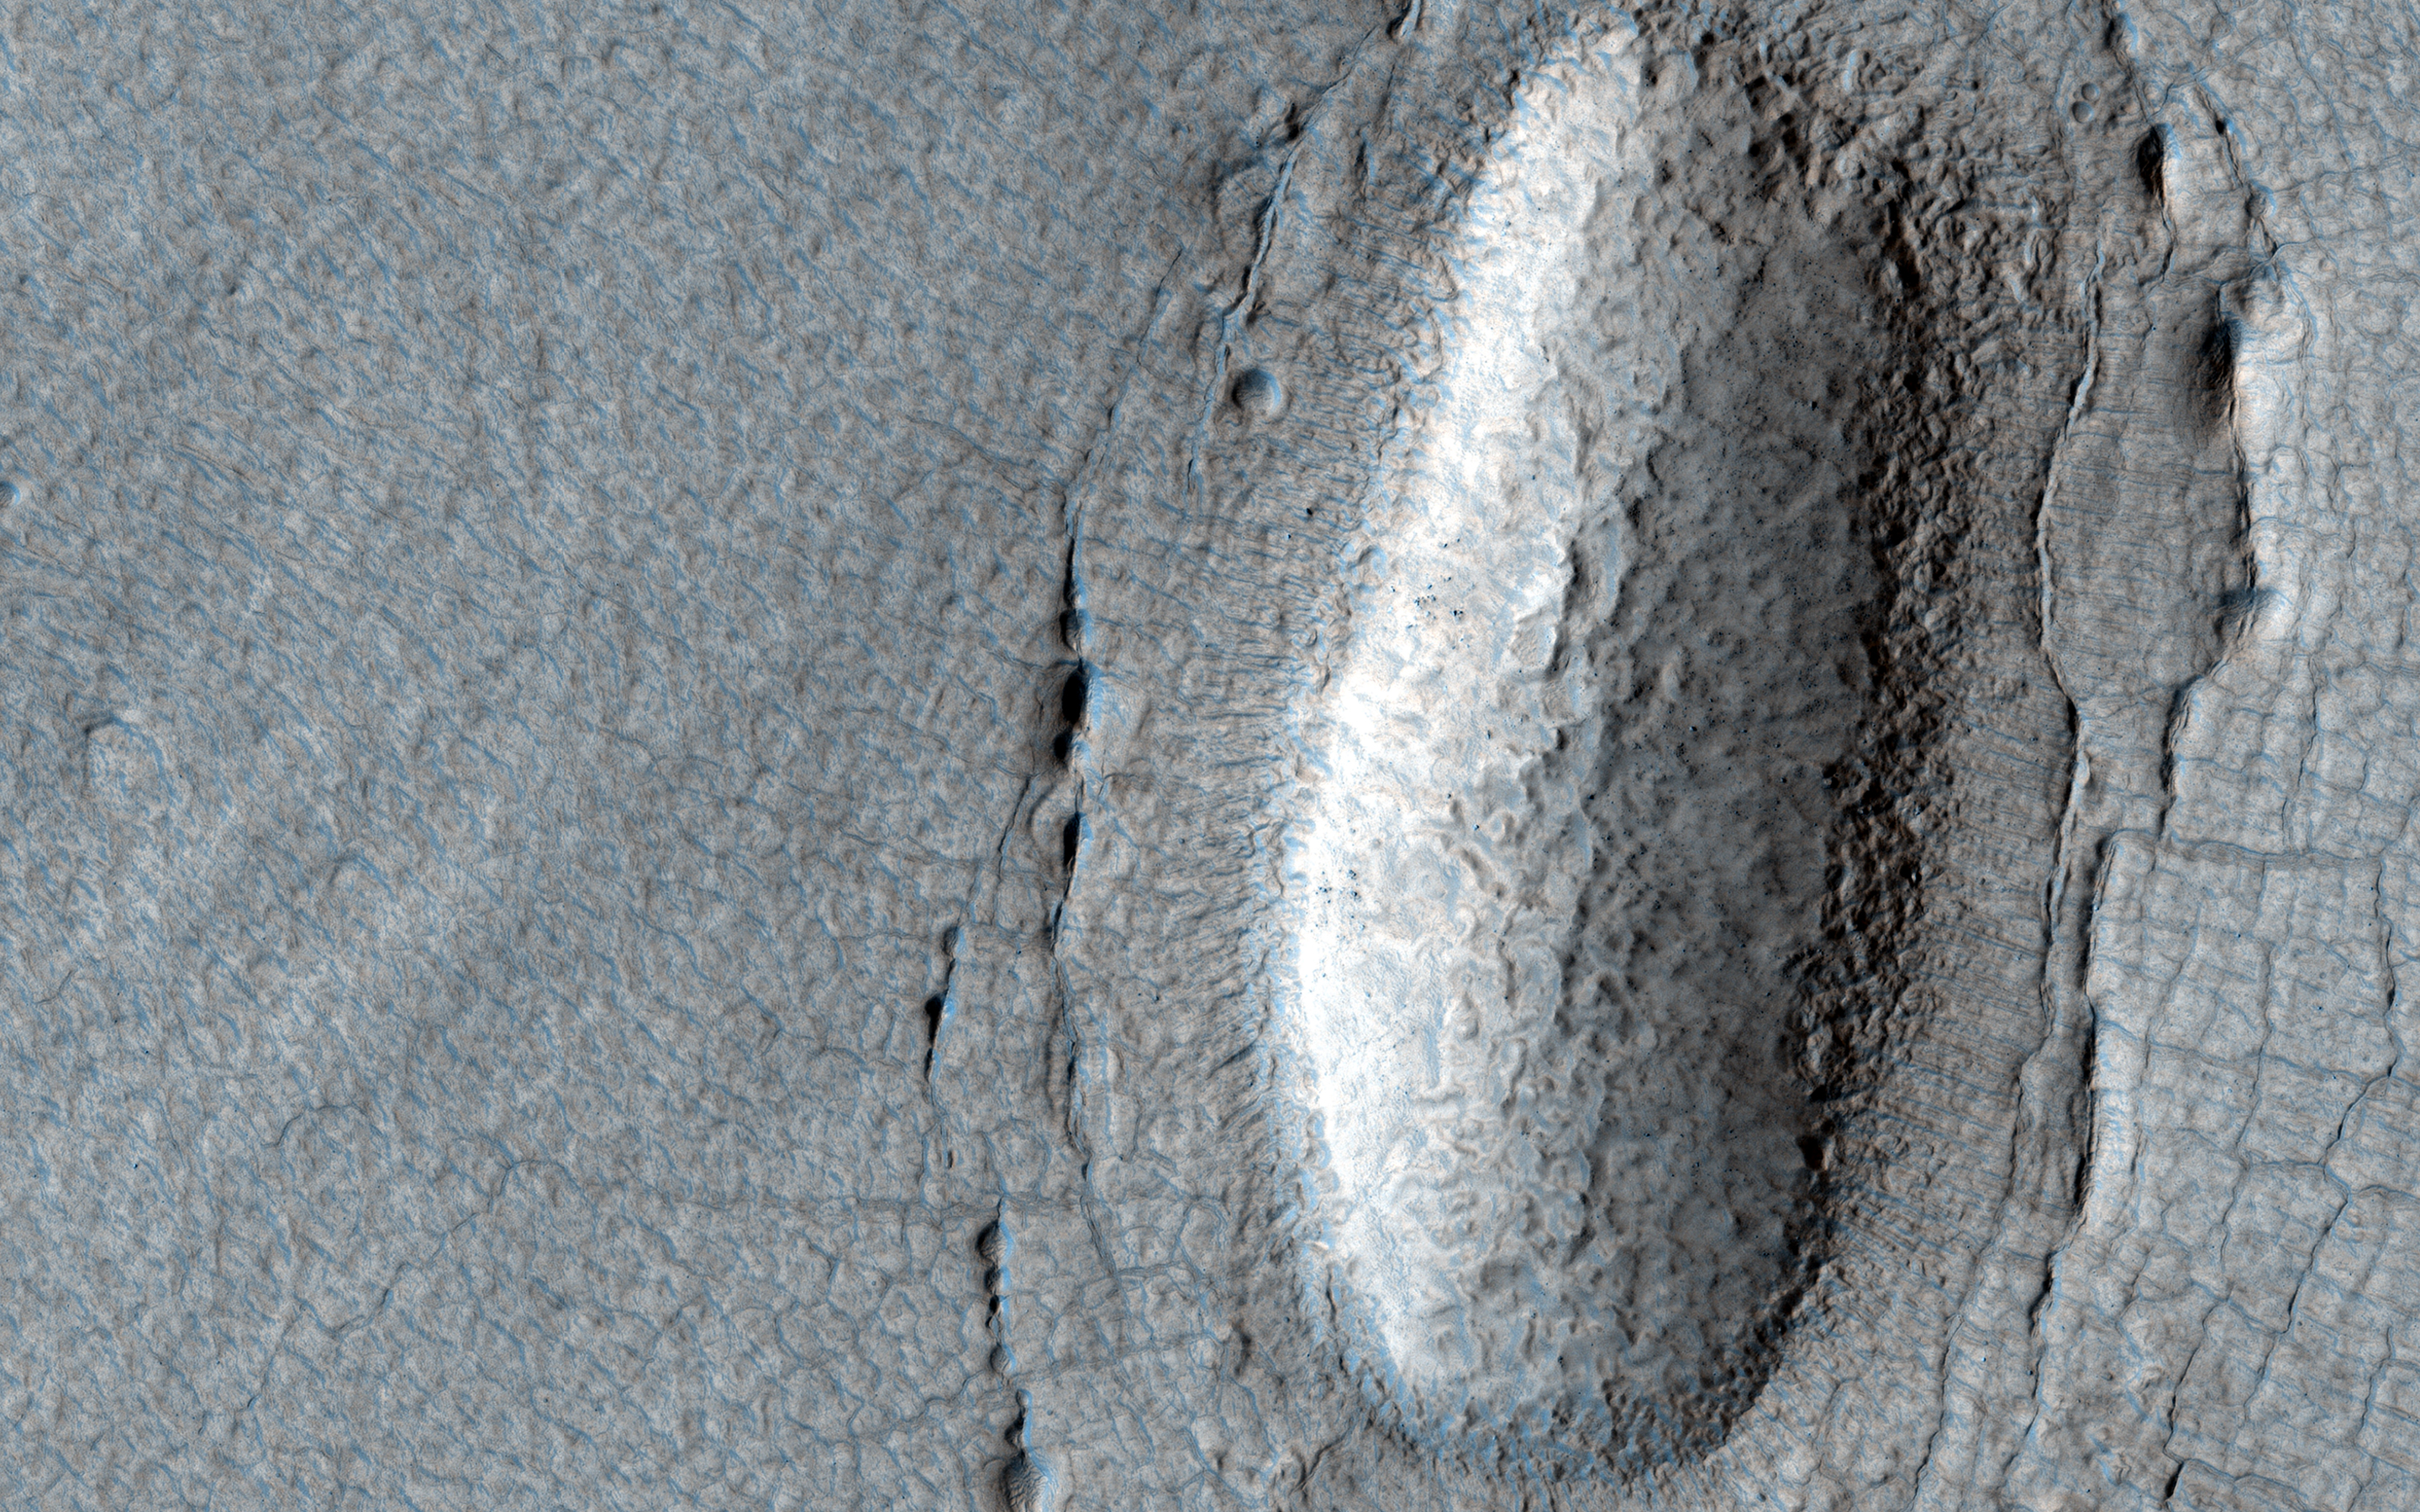

Lines of Pits in Protonilus Mensae

This observation shows a lobe-shaped debris apron emanating from a massif (shown in the upper left of the image) in the Protonilus Mensae region in the Northern Hemisphere of Mars.

These aprons are composed of nearly pure water ice with a layer of debris on the surface protecting the ice from sublimation (going directly from a solid to gaseous state). This image shows different terrain types on the apron that indicate the presence and flow of ice, from smoother polygonal terrain closer to the massif, to rougher, patterned ground commonly called “brain terrain.” Also visible on the apron are a series of linear pits. These pits might form from material collapsing into subsurface voids after buried ice has sublimated.

The map is projected here at a scale of 25 centimeters (9.8 inches) per pixel. (The original image scale is 30.1 centimeters [11.9 inches] per pixel [with 1 x 1 binning]; objects on the order of 90 centimeters [35.4 inches] across are resolved.) North is up.

The University of Arizona, in Tucson, operates HiRISE, which was built by Ball Aerospace & Technologies Corp., in Boulder, Colorado. NASA’s Jet Propulsion Laboratory, a division of Caltech in Pasadena, California, manages the Mars Reconnaissance Orbiter Project for NASA’s Science Mission Directorate, Washington.

Credit: NASA/JPL-Caltech/University of Arizona